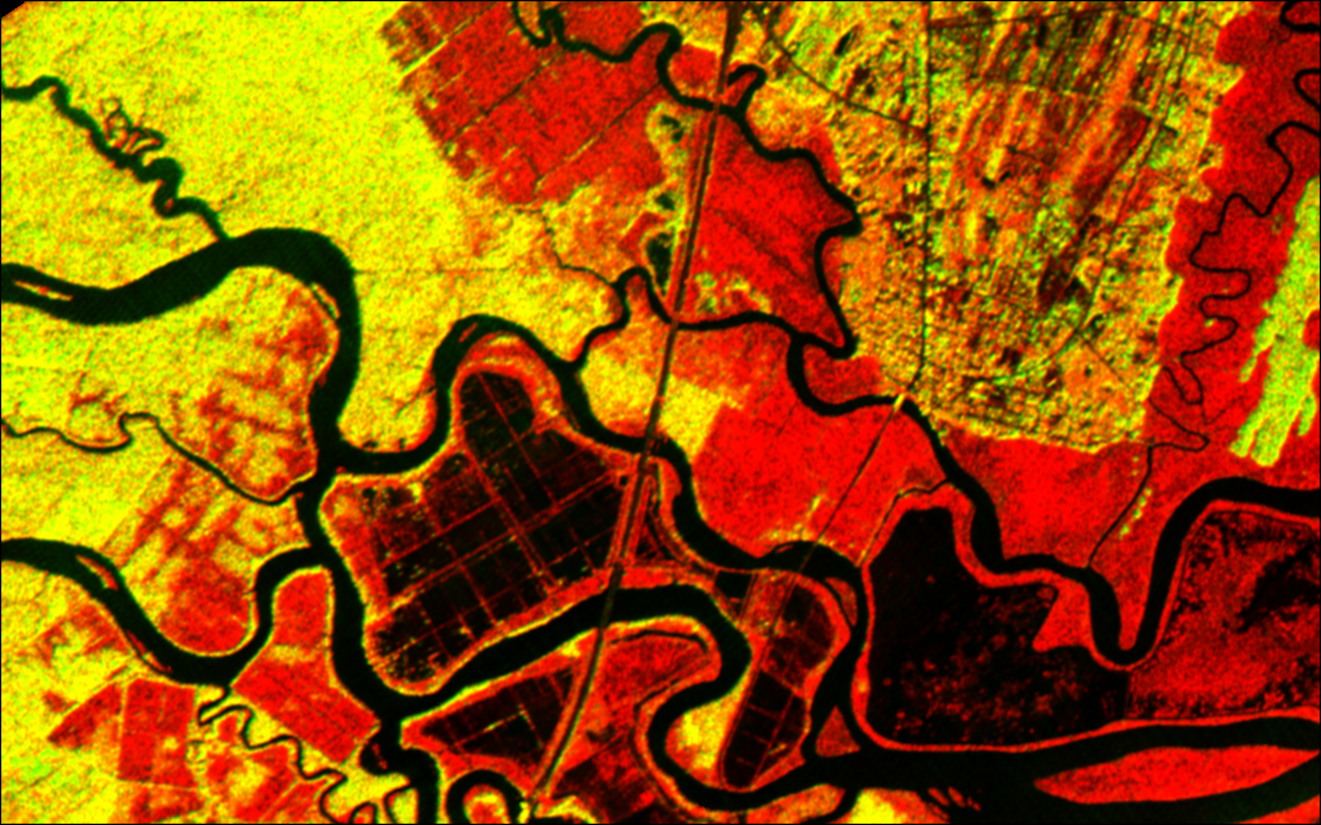

Altamaha River Delta, Georgia Sea Islands

The history of sea islands in the Altamaha River delta on the coast of Georgia is revealed in this image produced from data acquired by the Airborne Synthetic Aperture Radar (AIRSAR), developed and operated by NASA’s Jet Propulsion Laboratory, Pasadena, Calif. The outlines of long-lost plantation rice fields, canals, dikes and other inlets are clearly defined. Salt marshes are shown in red, while dense cypress and live oak tree canopies are seen in yellow-greens.

Agricultural development of the Altamaha delta began soon after the founding of the Georgia Colony in 1733. About 25 plantations were located on the low-lying islands and shores by the 19th century, taking advantage of the rich alluvial flow and annual inundation of water required by some crops. The first major crop was indigo; when demand for that faded, rice and cotton took its place. A major storm in 1824 destroyed much of the town of Darien (upper right) and put many of the islands under 20 feet of water. The Civil War ended the plantation system, and many of the island plantations disappeared under heavy brush and new growth pine forests. Some were used as tree farms for paper and pulp industries, while the Butler Island (center left) plantation became a wildlife conservation site growing wild sea rice for migrating ducks and other waterfowl. Margaret Mitchell is reputed to have used the former owner of the Butler Plantation as a basis for the Rhett Butler character in her novel “Gone With The Wind,” taking the first name from Rhett’s Island (lower right).

These data were obtained during a 1994-95 campaign along the Georgia coast. AIRSAR’s ability to detect vegetation canopy density, hydrological features and other topographic characteristics is a useful tool in landscape archaeology. AIRSAR flies aboard a NASA DC-8 based at NASA’s Dryden Flight Research Center, Edwards, Calif. The analysis on the data shown was accomplished by Dr. Gary Mckay, Department of Archaeology and Geography, and Ian Morrison, Department of Archaeology, both of the University of Edinburgh (Scotland). AIRSAR is part of NASA’s Earth Enterprise program. JPL is managed by the California Institute of Technology, Pasadena.

Credit: NASA/JPL/University of Edinburgh